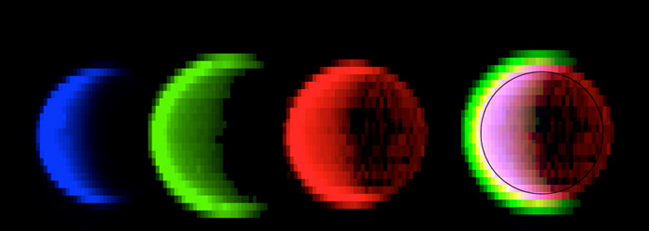

Glowing Titan

Figure 1

The glow of Titan’s extensive atmosphere shines in false colors in this view of Saturn’s gas-enshrouded moon acquired by the Cassini spacecraft visual and infrared mapping spectrometer during the July 2, 2004, flyby.

While flying over the terminator, where Titan’s day and night meet, both the dayside and night sides are seen at various wavelengths. In these views of the crescent moon, the sunlit side is on the left and the nightside on the right. The blue image shows the sunlit crescent as observed at a wavelength that pierces through the thick atmosphere to show only the surface. This image is much smaller than the other three images to the right, because it does not show any atmospheric affects.

In contrast, the green image shows the immense size of Titan’s atmosphere. This is revealed by the fluorescent glow of methane gas, which extends over 700 kilometers (435 miles) above the surface, showing that the atmosphere nearly doubles the size of Titan. This glow is at a wavelength of 3.3 microns, five times the wavelength visible to the human eye.

The red image shows that Titan also glows at night, which initially surprised scientists. The moon glows out to more than 200 kilometers (124 miles) in altitude, indicating carbon-monoxide emission at the 4.7 micron wavelength produced in Titan’s relatively warm stratosphere.

The multicolor image on the far right combines the three previous images into one composite. Here it is seen that the carbon monoxide glow extends over the dayside as well, producing the yellow layer observed on the left. This is because the two glows, one from methane (green) and carbon monoxide (red) mix together to form yellow in this multi-color composite. Titan’s surface is indicated by the circle. Titan’s surface appears purple due to the mixing of the blue and red surface images.

The Cassini-Huygens mission is a cooperative project of NASA, the European Space Agency and the Italian Space Agency. The Jet Propulsion Laboratory, a division of the California Institute of Technology in Pasadena, manages the Cassini-Huygens mission for NASA’s Science Mission Directorate, Washington, D.C. The Cassini orbiter was designed, developed and assembled at JPL. The visible and infrared mapping spectrometer team is based at the University of Arizona, Tucson.

Credit: NASA/JPL/University of Arizona